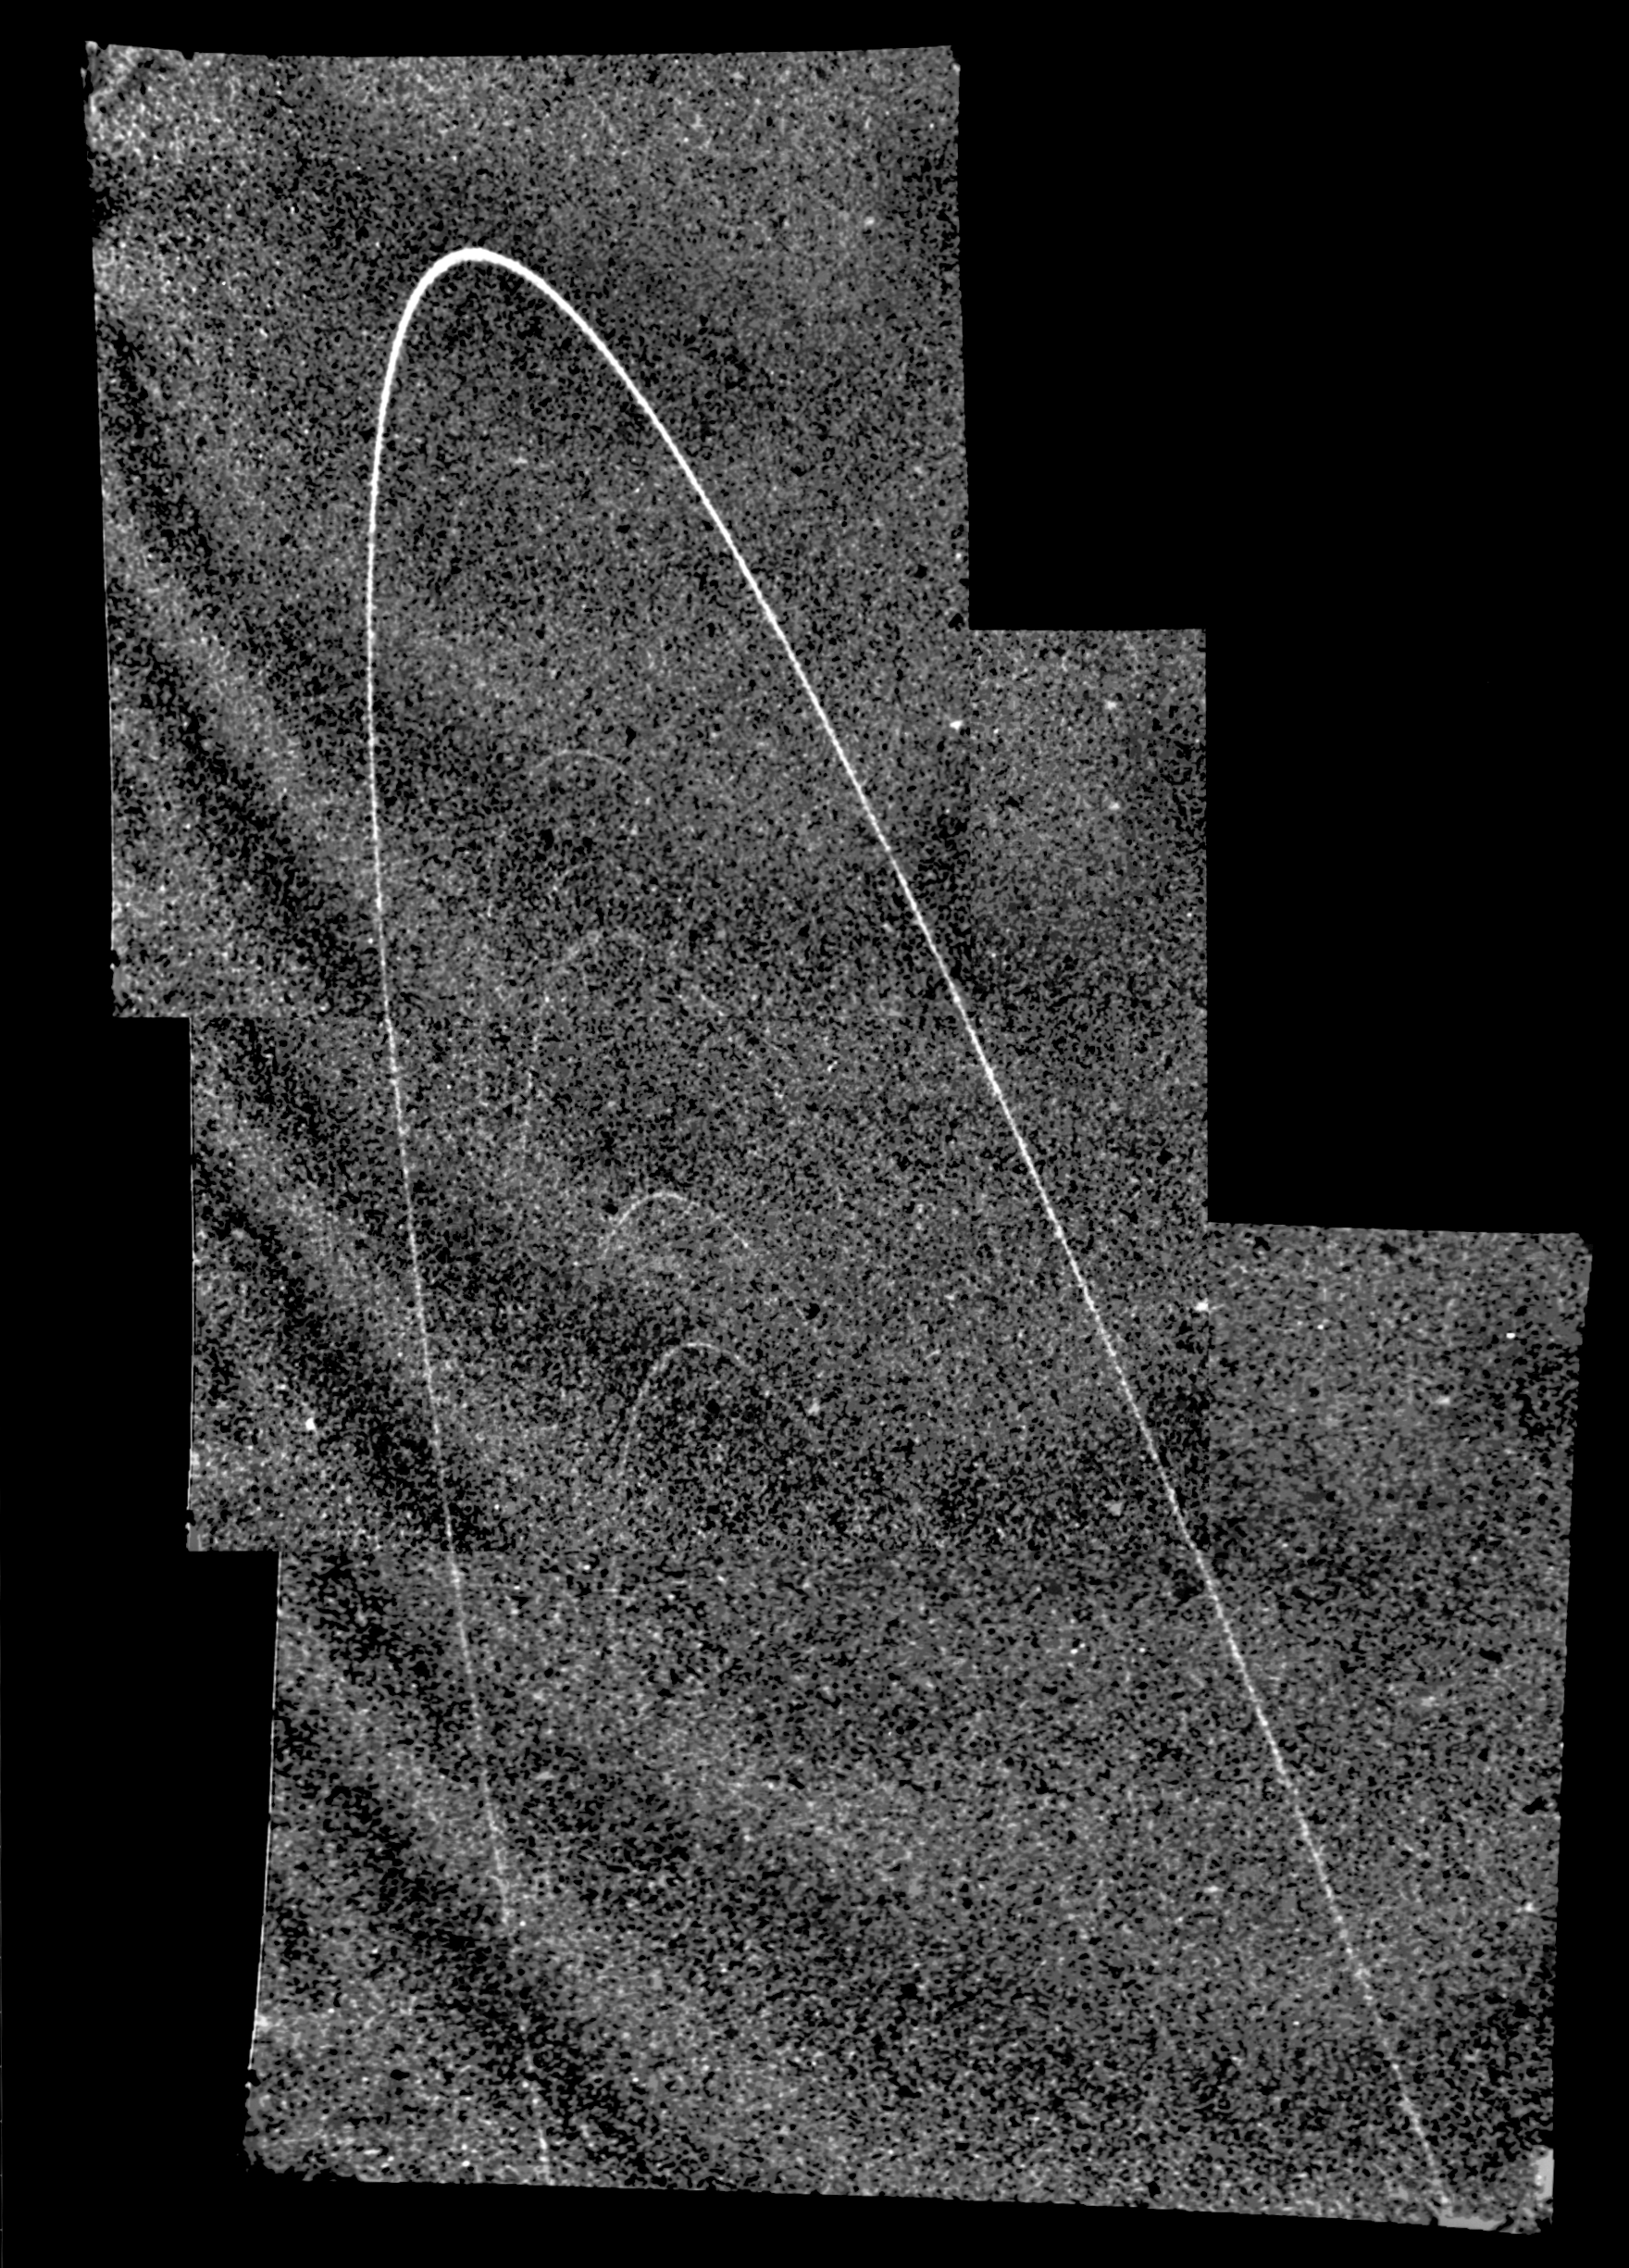

Uranus’ Far-flung Rings

Uranus’ rings, photographed by Voyager 2 as it approached the plane of the Uranian ring system.

JPL manages and controls the Voyager project for NASA’s Office of Space Science.

Credit: NASA/JPL